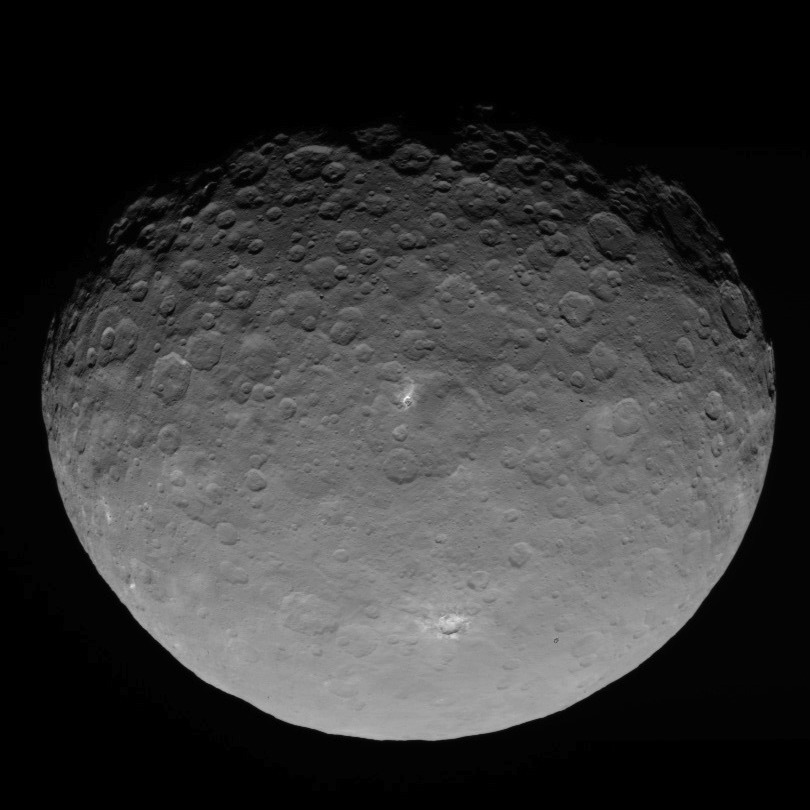

Dawn RC3 Image 18

This image of Ceres is part of a sequence taken by NASA’s Dawn spacecraft on May 4, 2015, from a distance of 8,400 miles (13,600 kilometers).

Dawn’s mission is managed by JPL for NASA’s Science Mission Directorate in Washington. Dawn is a project of the directorate’s Discovery Program, managed by NASA’s Marshall Space Flight Center in Huntsville, Alabama. UCLA is responsible for overall Dawn mission science. Orbital ATK, Inc., in Dulles, Virginia, designed and built the spacecraft. The German Aerospace Center, the Max Planck Institute for Solar System Research, the Italian Space Agency and the Italian National Astrophysical Institute are international partners on the mission team.

Credit: NASA/JPL-Caltech/UCLA/MPS/DLR/IDA